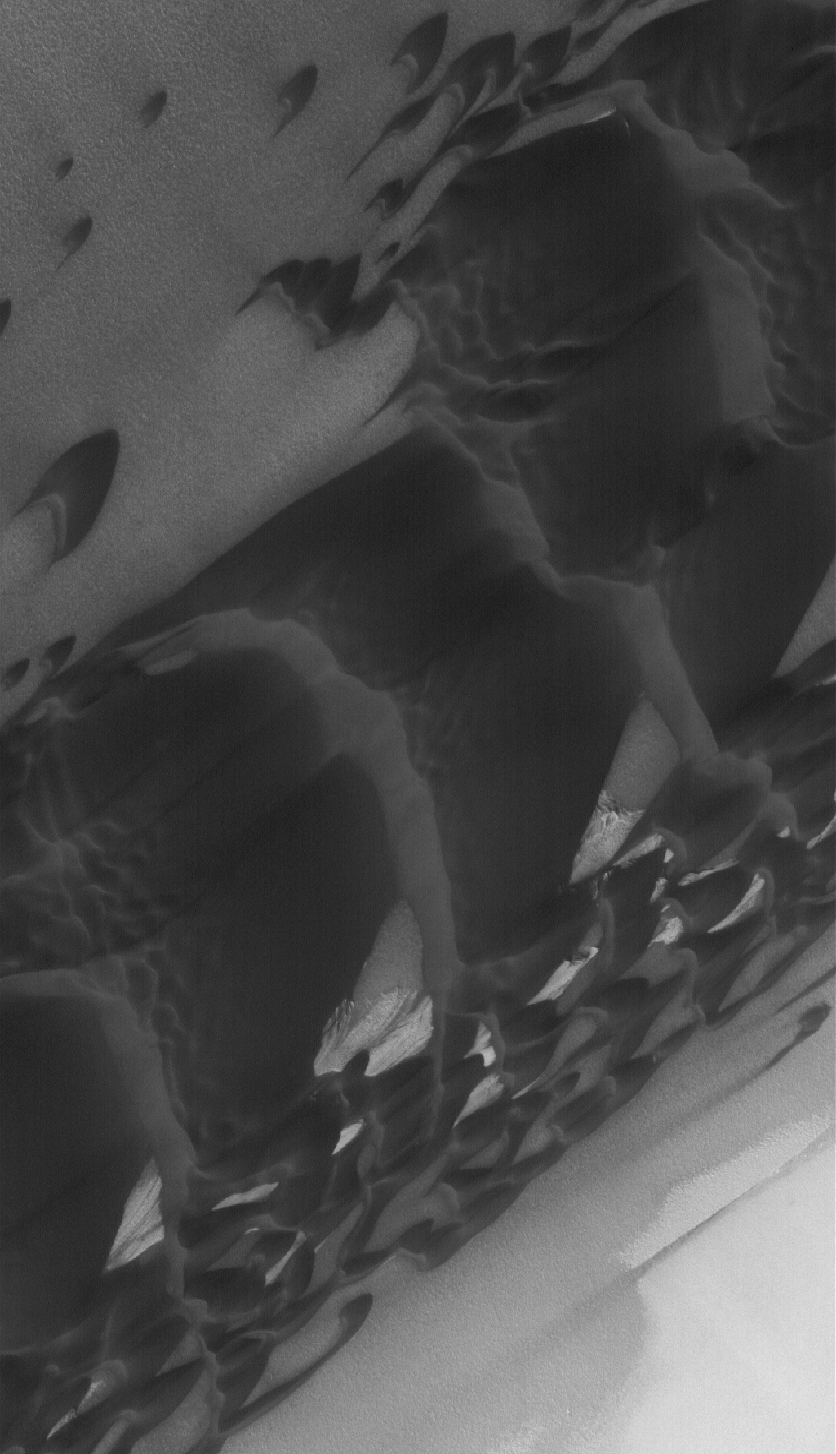

North Polar Dunes

10 April 2005
This Mars Global Surveyor (MGS) Mars Orbiter Camera (MOC) image shows low-albedo sand dunes in the north polar region. The slip faces on the dunes face toward the lower left, indicating that the dominant winds in this region blow or blew from the upper right.

Location near: 82.4°N, 46.5°W
Image width: ~3 km (~1.9 mi)
Illumination from: lower left
Season: Northern Summer

Credit: NASA/JPL/Malin Space Science Systems